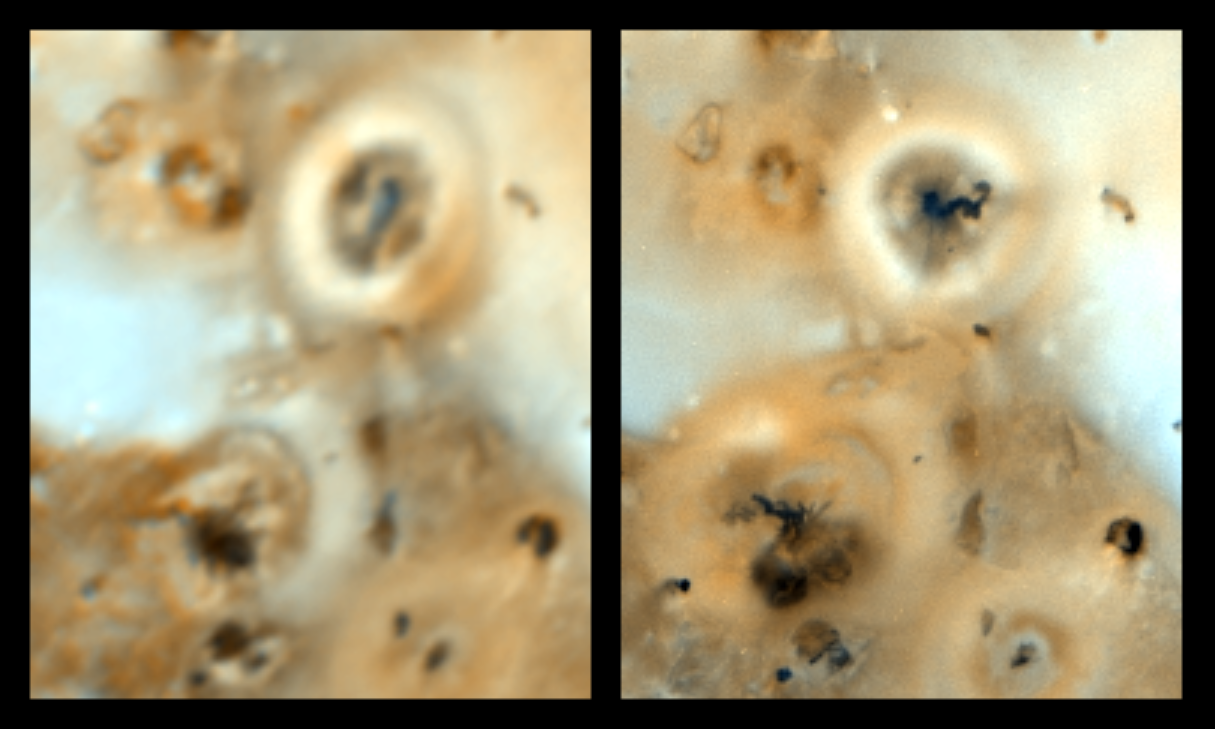

Changing volcanoes on Io

Volcanoes on Jupiter’s moon Io are compared in these images from NASA’s Galileo spacecraft (right) taken in early September of this year, and from the Voyager spacecraft (left) taken in 1979. Prometheus (bright ring in upper right) was first seen as an erupting volcano by the Voyager spacecraft and still features an active plume. A smaller active plume was discovered at the volcano Culann Patera (dark feature at lower left) by the Galileo spacecraft.

Prometheus has displayed similar characteristics such as size, shape and brightness to Galileo’s cameras as it did to Voyager’s. However, several intriguing differences are also apparent. There appears to be a new dark lava flow emanating from the vent of Prometheus, and the plume is now erupting from a position about 75 kilometers (46.5 miles) west from where the hot spot resided in 1979. It is not known if the plume source is the same or if the plume is now emanating from a new source. Overall, scientists studying Galileo images of Io see that a wide variety of surface changes have occurred on Io since 1979. The Galileo image was taken at a range of about 487,000 kilometers (about 302,000 miles) from Io. The Voyager image was taken from about 800,000 kilometers (about 500,000 miles).

The Jet Propulsion Laboratory, Pasadena, CA, manages the mission for NASA’s Office of Space Science, Washington, DC.

Credit: NASA/JPL/Ames Research Center